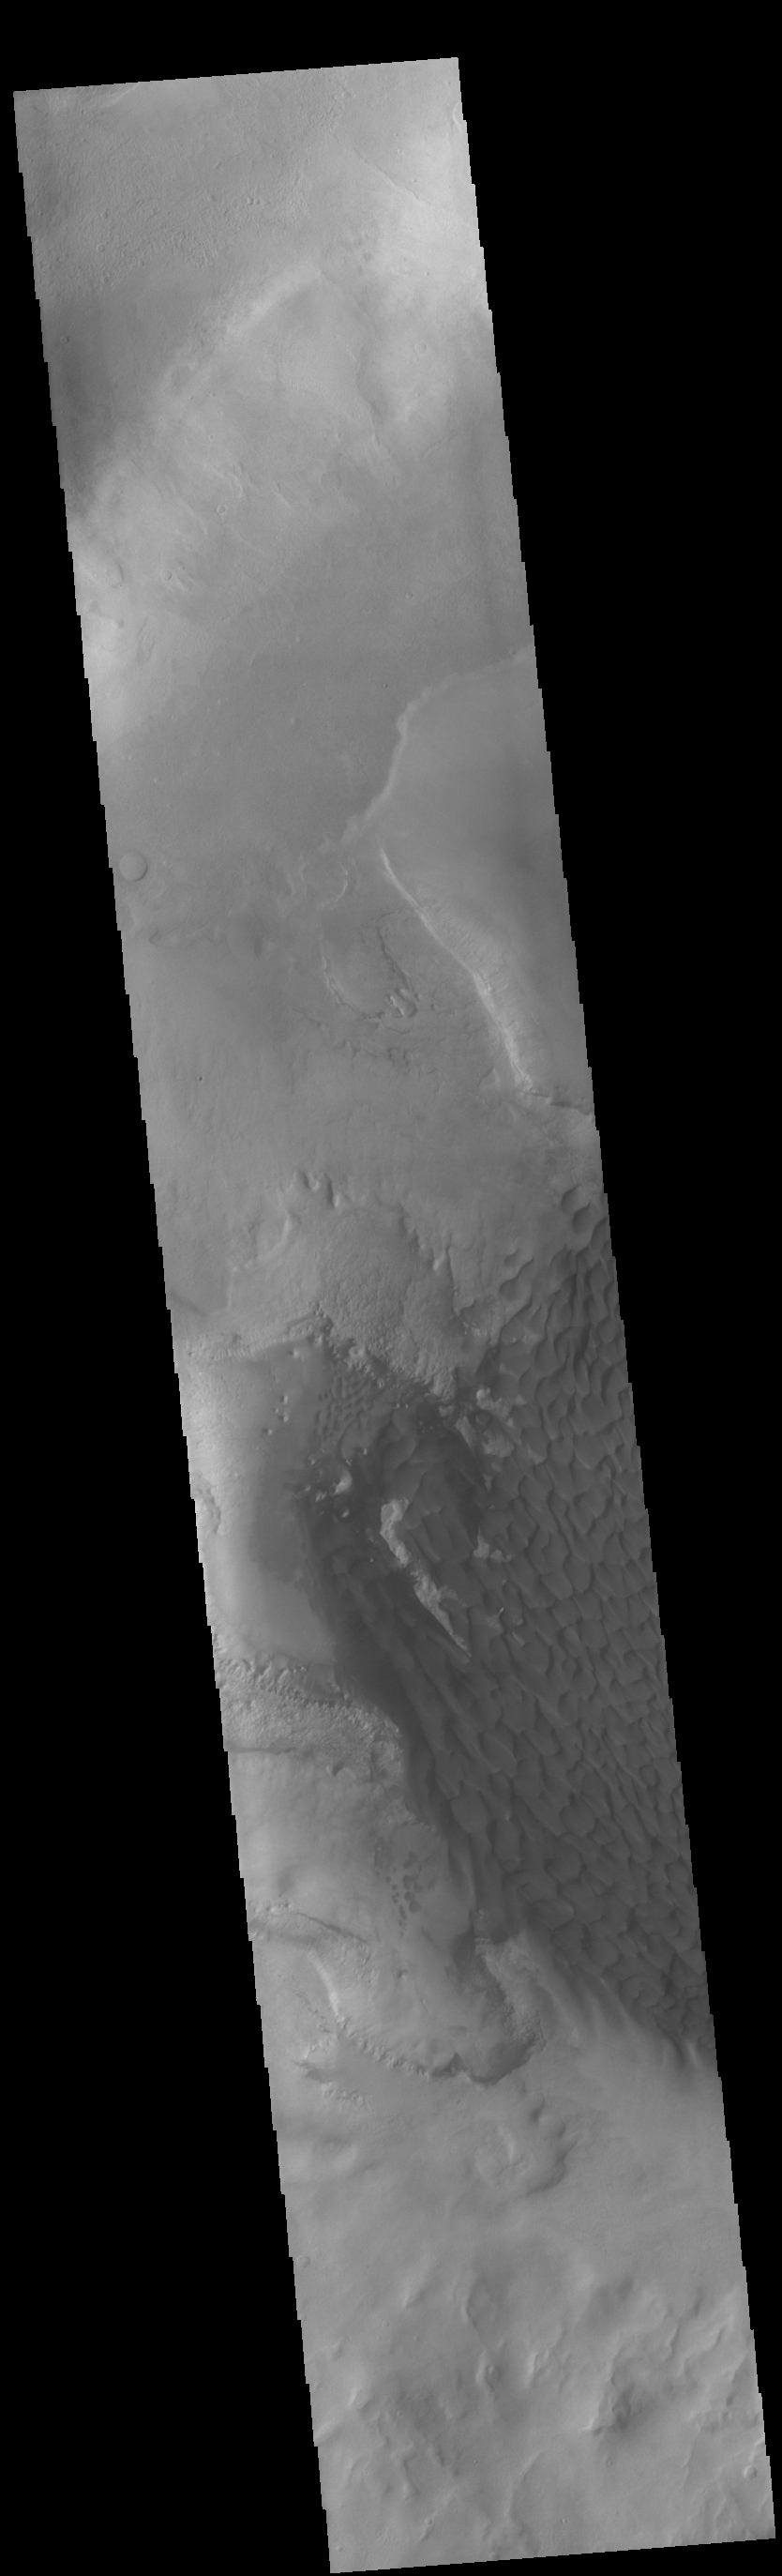

Rabe Crater Dunes

Today’s VIS image shows part of the dune field on the floor and within the pits of Rabe Crater. This crater, and a handful of others in Noachis Terra, have unique floors. At some point after the initial formation of the crater there was an influx of fill material. The later erosion of this material formed a series of large, deep pits in the crater floor. The continued erosion of the floor fill as well as the influx of wind driven sand and dust particles provided the raw materials for the formation of the dunes. The prevailing winds blow from the lower right to the upper left of the image.

Credit: NASA/JPL-Caltech/ASU